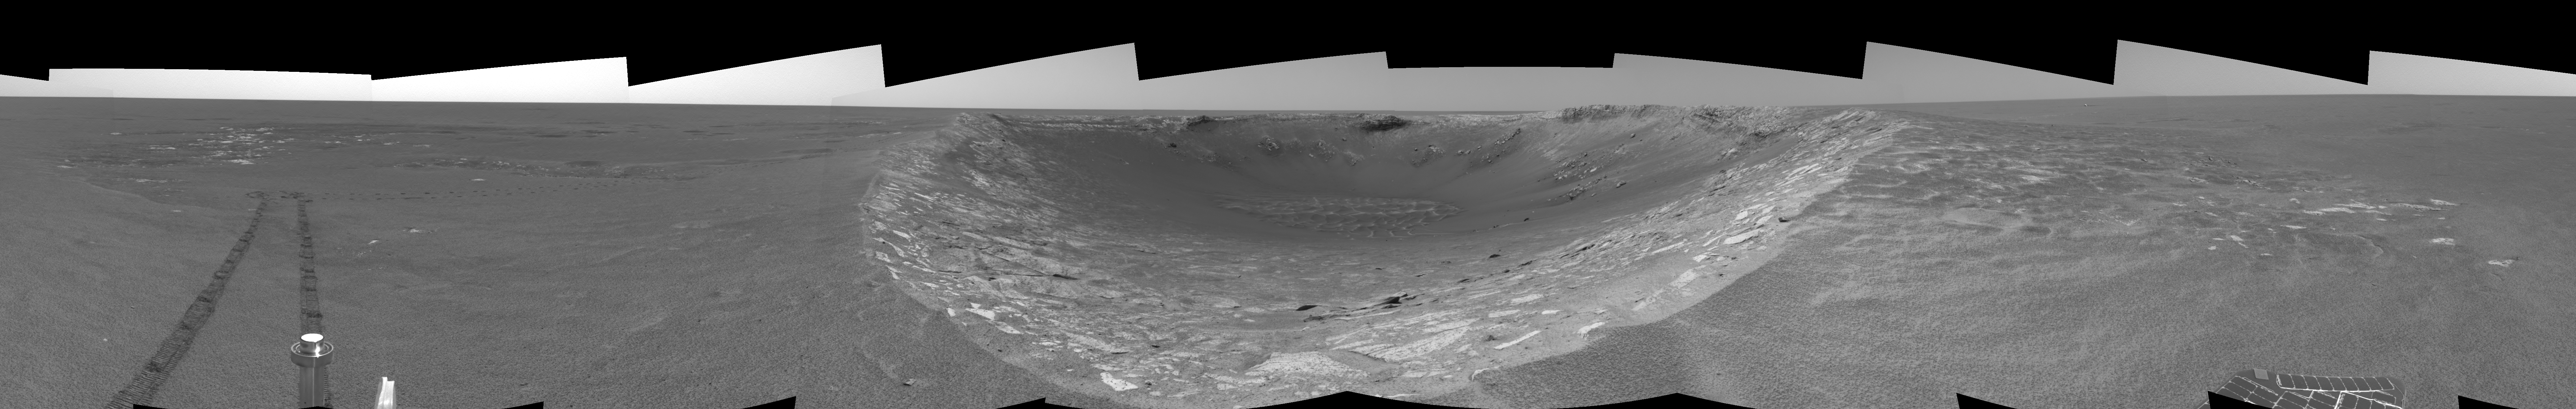

Riding the Rim of ‘Endurance’ (left eye)

This left eye of a stereo pair of views in a cylindrical-perspective projection was created from navigation camera images that NASA’s Mars Exploration Rover Opportunity acquired on sol 103 (May 8, 2004). Opportunity traversed approximately 13 meters (about 43 feet) farther south along the eastern rim of “Endurance Crater” before reaching the beginning of the “Karatepe” area. Scientists believe this layered band of rock may be a good place to begin studying Endurance because it is less steep and more approachable than the rest of the crater’s rocky outcrops.

See PIA05907 for 3-D view and PIA05909 for right eye view of this left eye cylindrical-perspective projection.

Credit: NASA/JPL